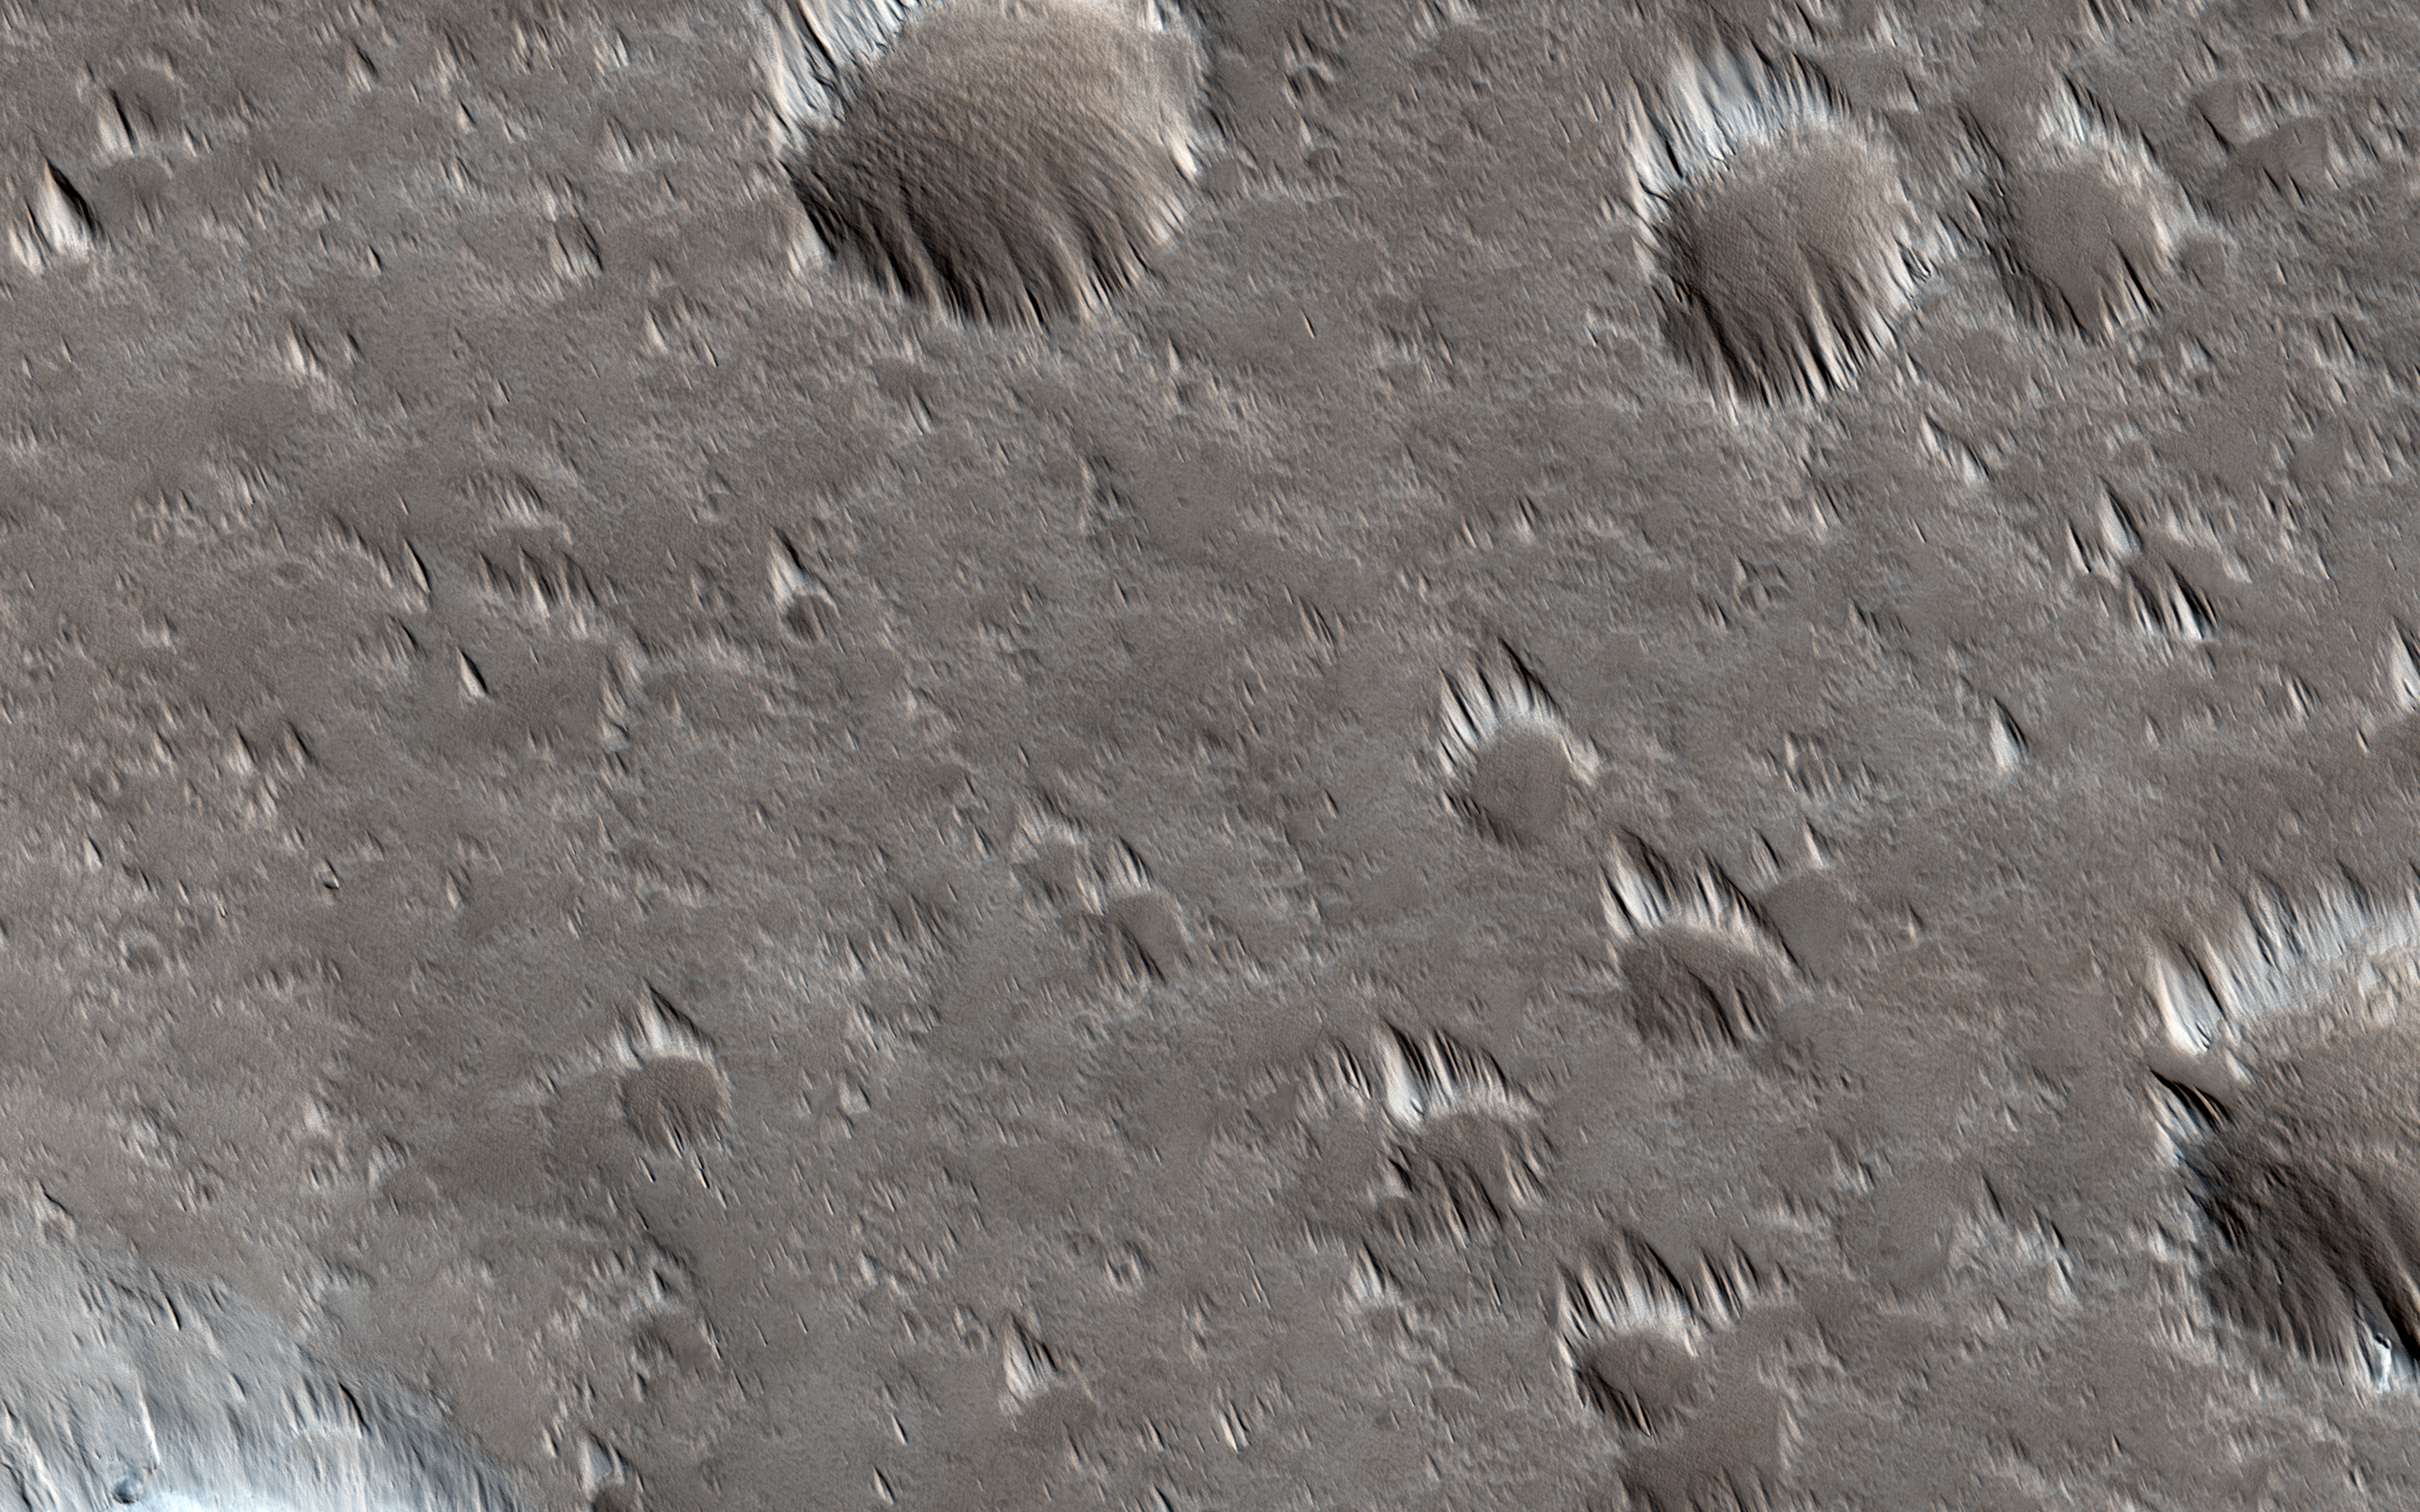

Looking for Changes in Dust Drifts West of Alba Mons

This image was intended to search for surface changes after three Mars years in a dust-covered region west of the Alba Mons volcano. It was acquired at almost the exact same season as (PSP_006271_2210) in 2007, and the illumination and viewing angles are very similar.

PSP_006271_2210 showed thick dust deposits accumulated downwind of topographic obstacles, apparently formed by winds blowing across the surface. These deposits, nicknamed “whiskers,” are evidently rare on Mars, so far found in only a few places such as the summit of Tharsis and on the flanks of the giant volcanoes. Their ages and origins are still poorly known. We expected that wind-related changes could be taking place here in particular because of the location’s low elevation in comparison to similar dust deposits elsewhere on Mars. The atmosphere is denser at this elevation, near Martian “sea-level,” than at the tops of the giant volcanoes, so the winds are more effective at eroding and transporting sediment.

A comparison of the new image with the image taken in 2007 shows no discernible differences in the dust deposits. Analysis of the full image is still ongoing, but it is already clear that no major surface changes took place in this location over the three Mars year interval between the two pictures. This is instructive because it tells us that the dust deposits are resistant to wind erosion (under normal winds at least; the last major global dust storm was in early 2007, before PSP_006271_2210 was taken) and that no new dust deposition has taken place.

This result suggests that either these deposits form and evolve very slowly, over time scales much longer than three years, or else they formed during a past period when the winds were much stronger than they are today.

HiRISE is one of six instruments on NASA’s Mars Reconnaissance Orbiter. The University of Arizona, Tucson, operates the orbiter’s HiRISE camera, which was built by Ball Aerospace & Technologies Corp., Boulder, Colo. NASA’s Jet Propulsion Laboratory, a division of the California Institute of Technology in Pasadena, manages the Mars Reconnaissance Orbiter Project for the NASA Science Mission Directorate, Washington.

Credit: NASA/JPL-Caltech/Univ. of Arizona